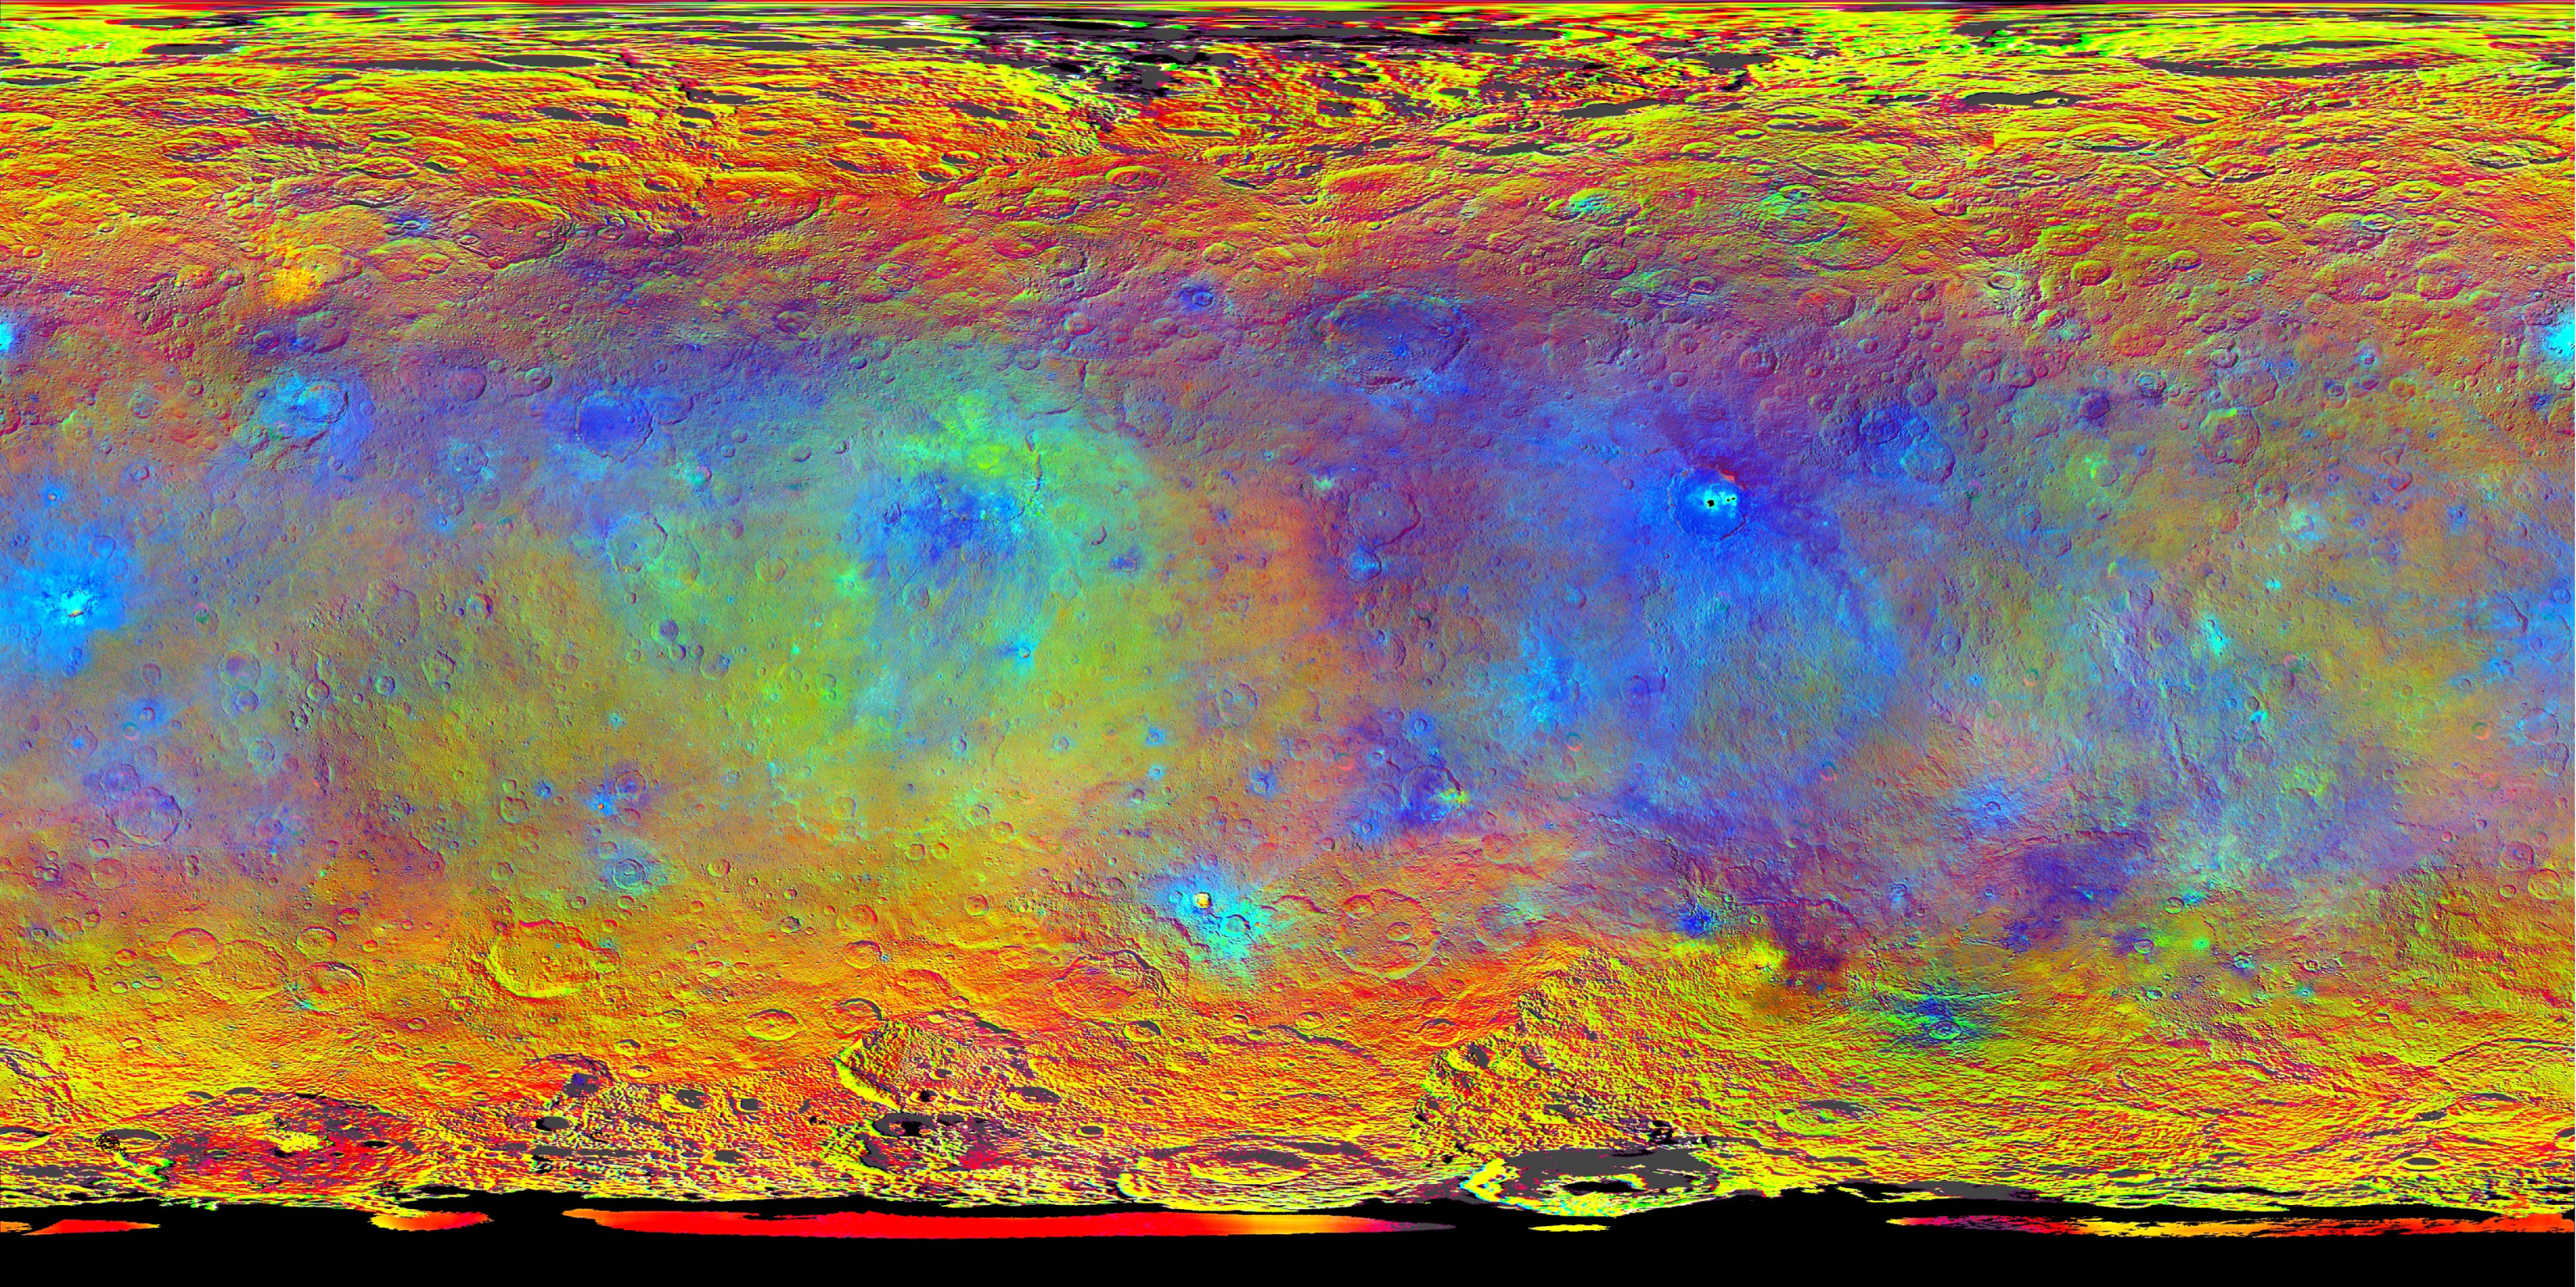

Hints at Ceres’ Composition from Color

This map-projected view of Ceres was created from images taken by NASA’s Dawn spacecraft during its high-altitude mapping orbit, in August and September, 2015.

Images taken using infrared (920 nanometers), red (750 nanometers) and blue (440 nanometers) spectral filters were combined to create this false-color view. Redder colors indicate places on Ceres’ surface that reflect light strongly in the infrared, while bluish colors indicate enhanced reflectivity at short (bluer) wavelengths; green indicates places where albedo, or overall brightness, is strongly enhanced.

Scientists use this technique in order to highlight subtle color differences across Ceres, which would appear fairly uniform in natural color. This can provide valuable insights into the mineral composition of the surface, as well as the relative ages of surface features.

Dawn’s mission is managed by JPL for NASA’s Science Mission Directorate in Washington. Dawn is a project of the directorate’s Discovery Program, managed by NASA’s Marshall Space Flight Center in Huntsville, Alabama. UCLA is responsible for overall Dawn mission science. Orbital ATK, Inc., in Dulles, Virginia, designed and built the spacecraft. The German Aerospace Center, the Max Planck Institute for Solar System Research, the Italian Space Agency and the Italian National Astrophysical Institute are international partners on the mission team.

Credit: NASA/JPL-Caltech/UCLA/MPS/DLR/IDA